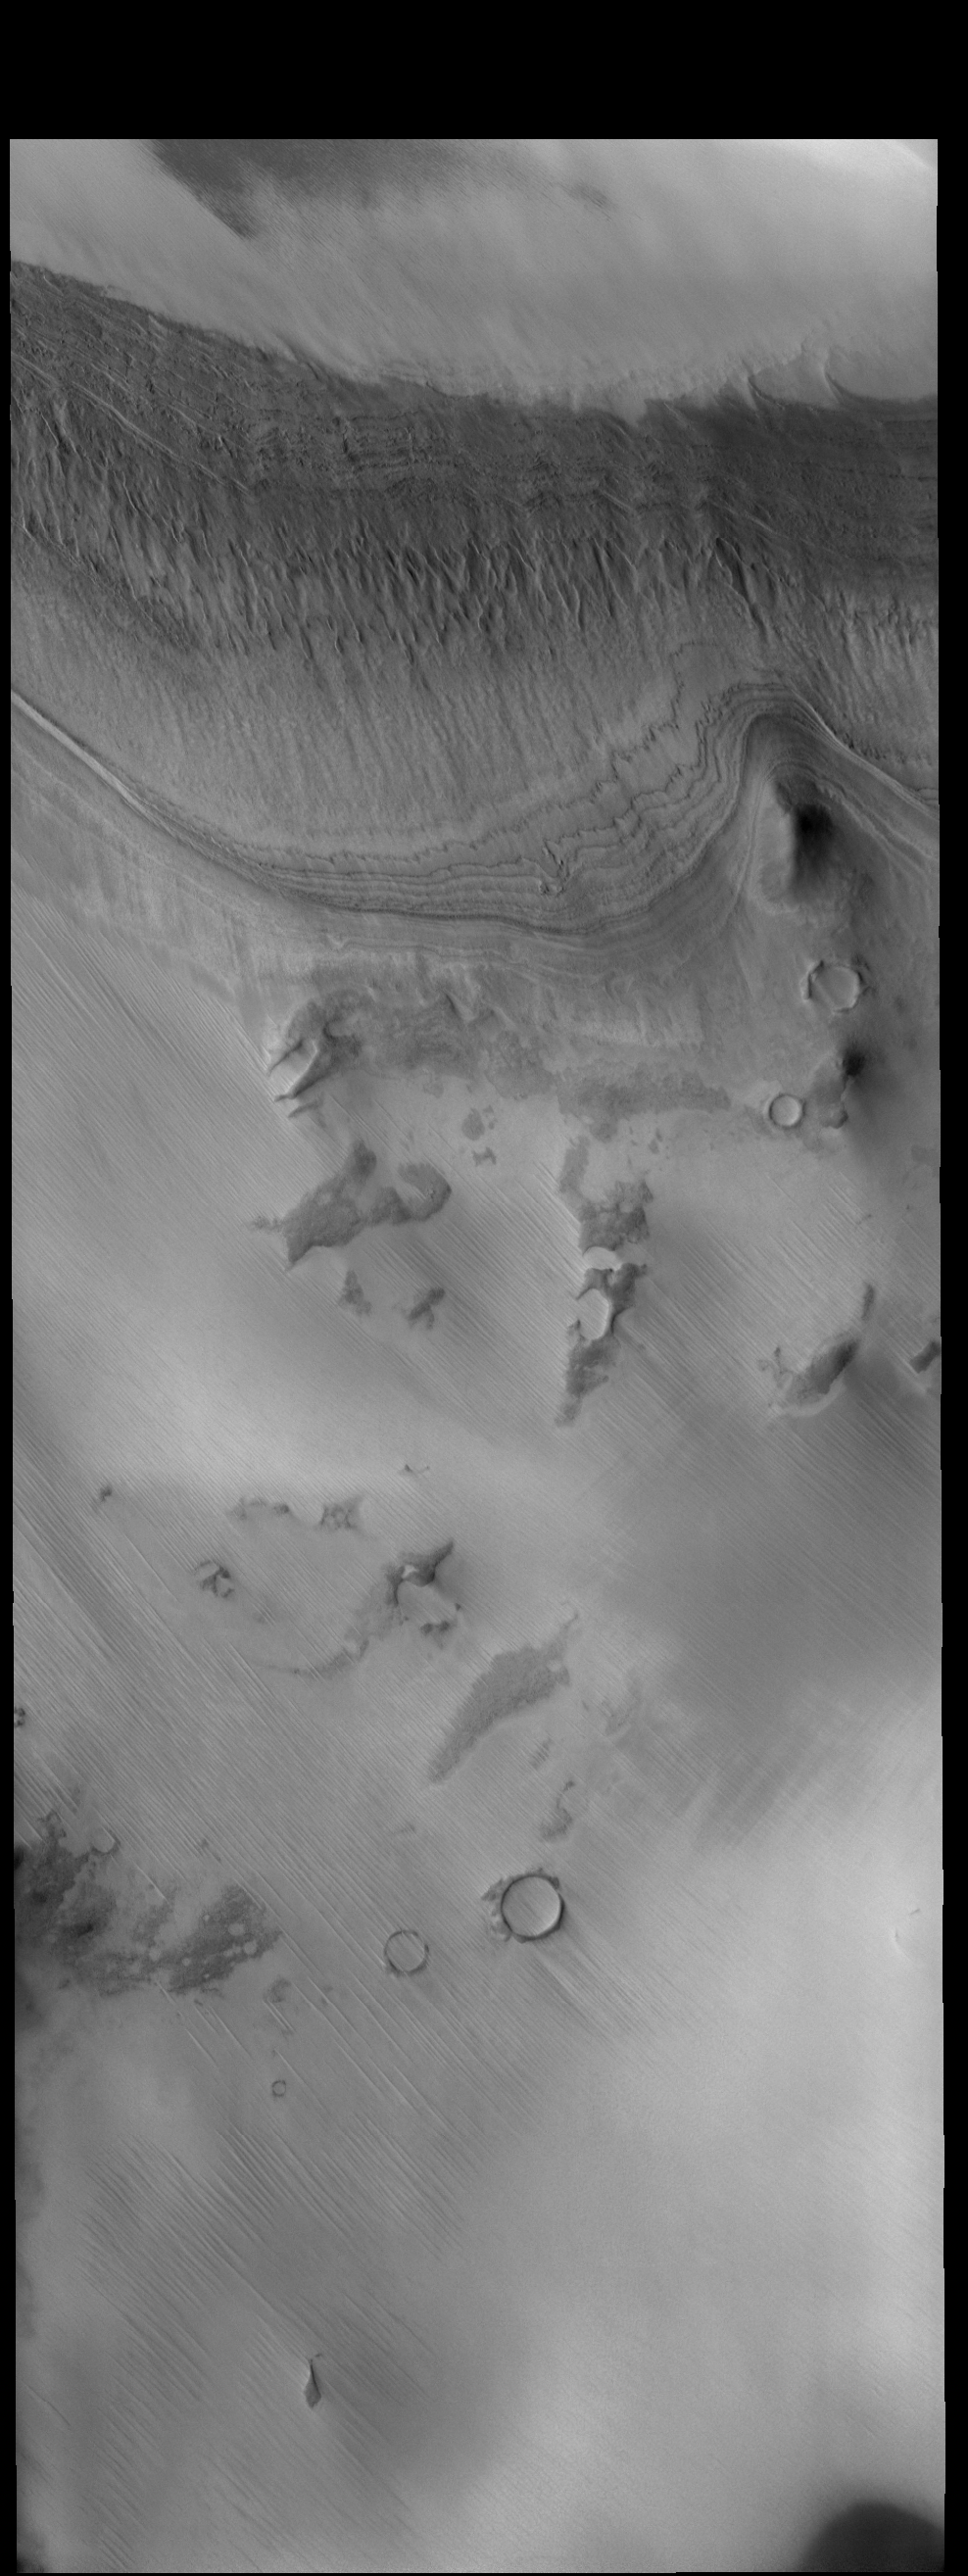

Layers

Today’s VIS image shows layered materials just off the south polar cap.

Credit: NASA/JPL-Caltech/ASU